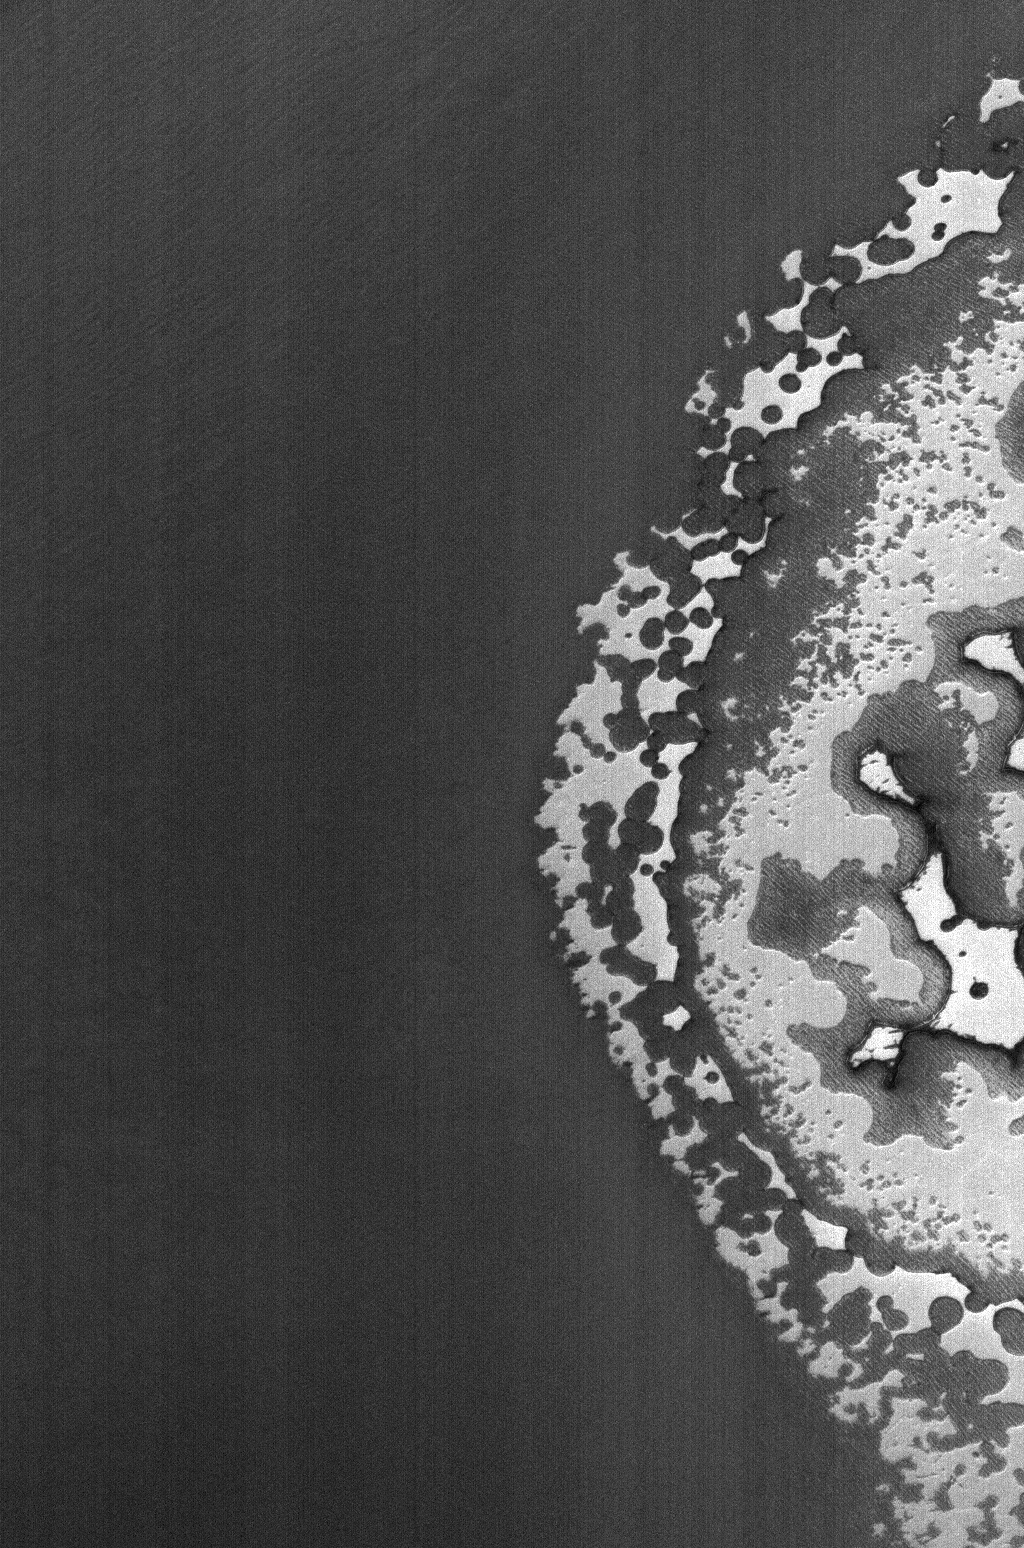

Outer Dregs

15 May 2006
This Mars Global Surveyor (MGS) Mars Orbiter Camera (MOC) image shows the very edge of the south polar residual cap of Mars. The bright areas, which appear somewhat like pieces of sliced Swiss cheese, are composed mainly of frozen carbon dioxide. The scarps around the edges of the carbon dioxide mesas have been retreating at a rate of roughly 3 meters (~3 yards) per martian year; in this case, exposing a darker surface that lies below.

Location near: 85.4°S, 88.6°W
Image width: ~3 km (~1.9 mi)
Illumination from: upper left
Season: Southern Summer

Credit: NASA/JPL/Malin Space Science Systems